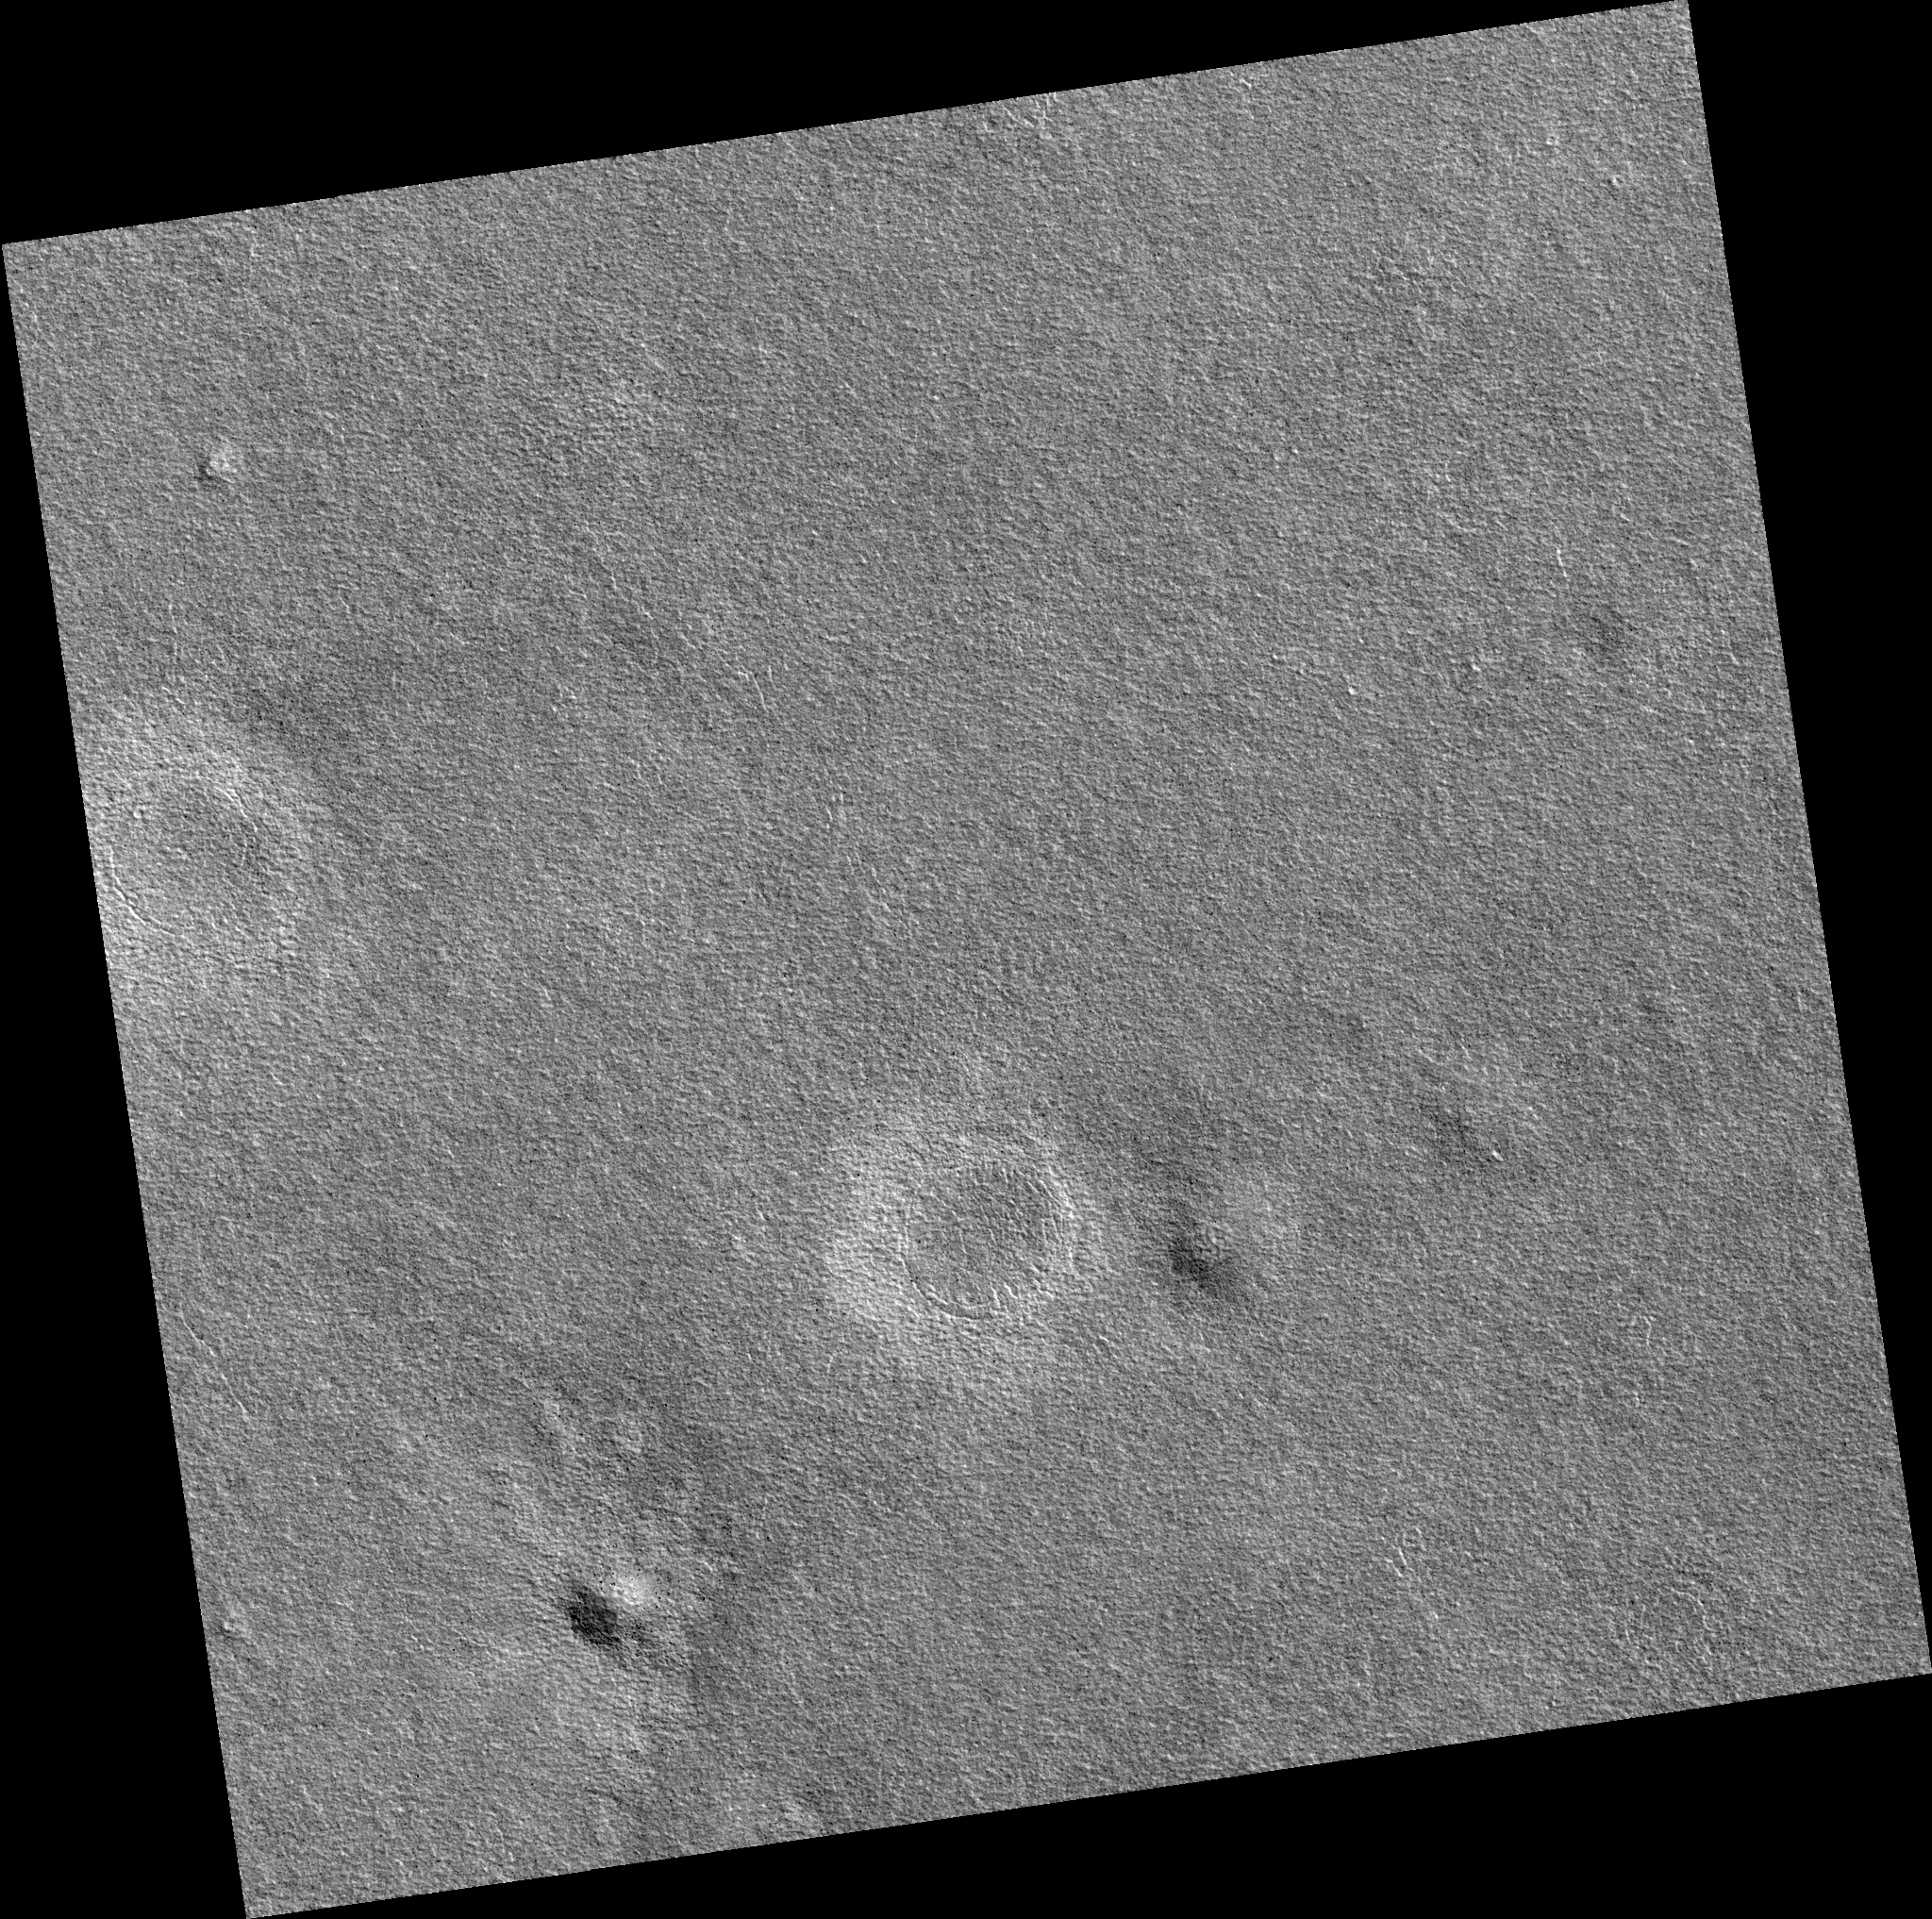

Northern Plains

Image PSP_001484_2455 was taken by the High Resolution Imaging Science Experiment (HiRISE) camera onboard the Mars Reconnaissance Orbiter spacecraft on November 20, 2006. The complete image is centered at 65.5 degrees latitude, 235.1 degrees East longitude. The range to the target site was 310.3 km (194.0 miles). At this distance the image scale is 31.0 cm/pixel (with 1 x 1 binning) so objects ~93 cm across are resolved. The image shown here has been map-projected to 25 cm/pixel. The image was taken at a local Mars time of 3:07 PM and the scene is illuminated from the west with a solar incidence angle of 58 degrees, thus the sun was about 32 degrees above the horizon. At a solar longitude of 138.0 degrees, the season on Mars is Northern Summer.

NASA’s Jet Propulsion Laboratory, a division of the California Institute of Technology in Pasadena, manages the Mars Reconnaissance Orbiter for NASA’s Science Mission Directorate, Washington. Lockheed Martin Space Systems, Denver, is the prime contractor for the project and built the spacecraft. The High Resolution Imaging Science Experiment is operated by the University of Arizona, Tucson, and the instrument was built by Ball Aerospace and Technology Corp., Boulder, Colo.

Credit: NASA/JPL/Univ. of Arizona